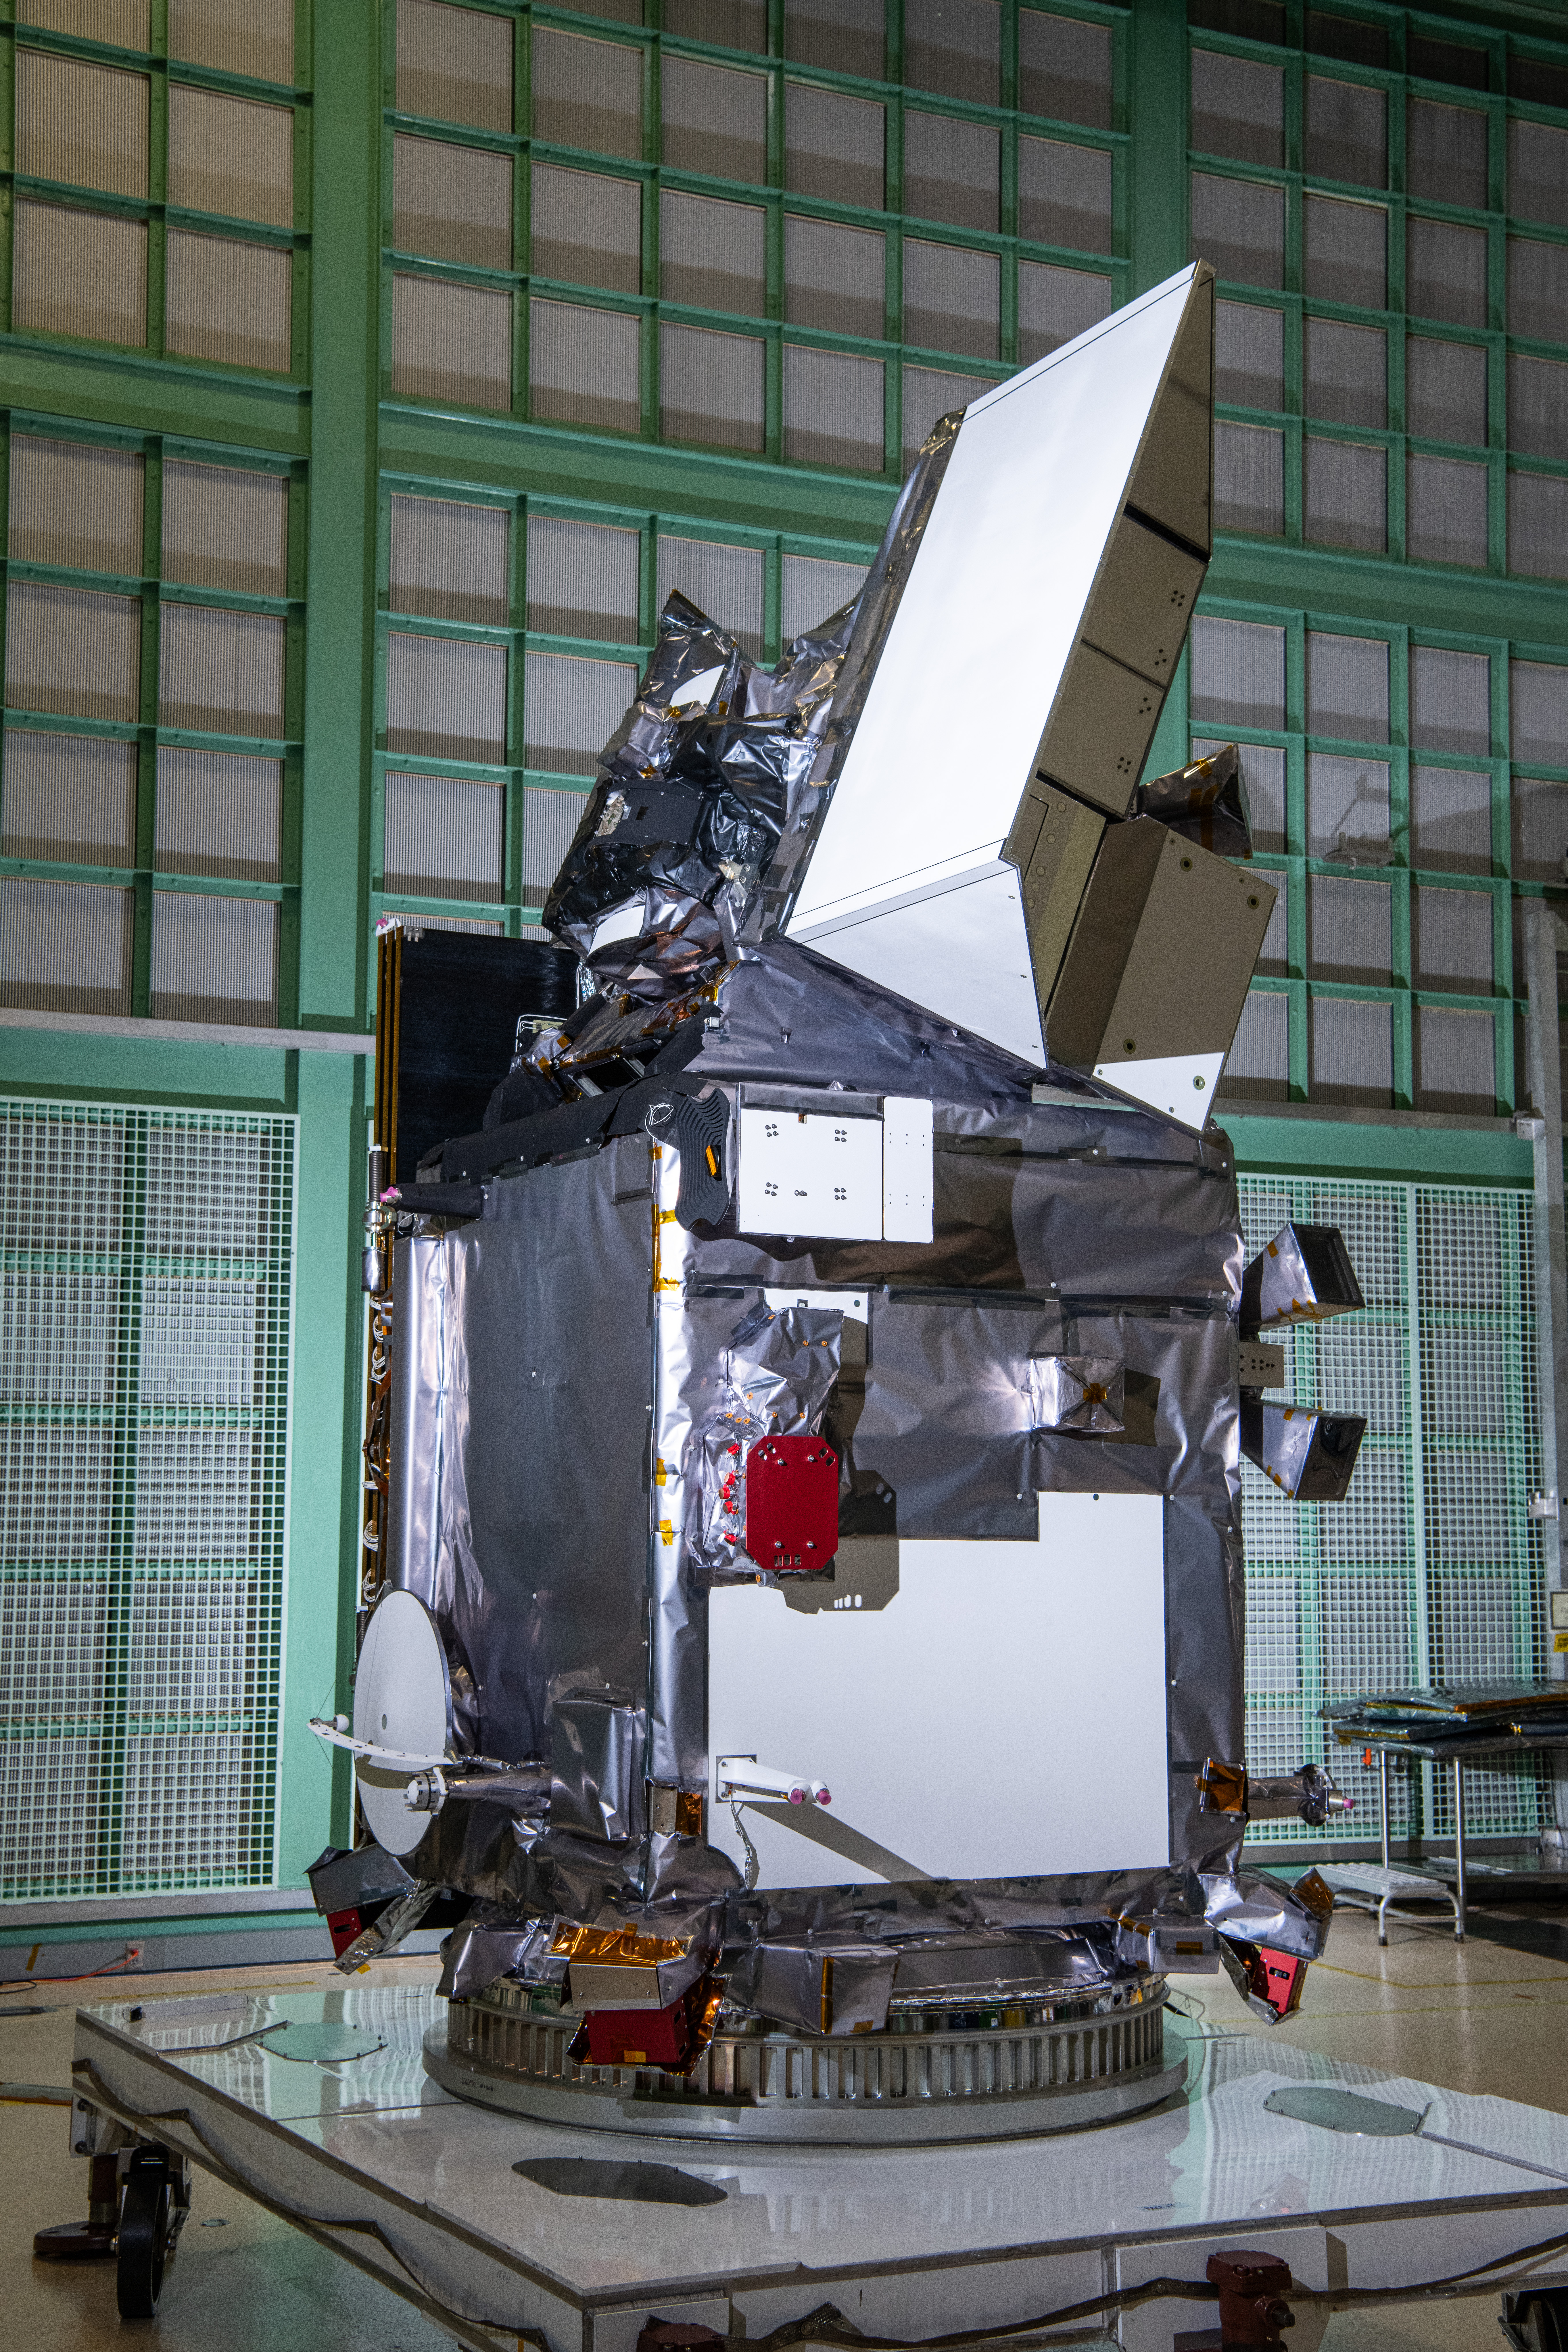

The Plankton, Aerosol, Cloud, ocean Ecosystem (PACE) in the clean room at NASA's Goddard Space Flight Center in Greenbelt, Maryland on October 31st, 2023. PACE's unprecedented spectral coverage will provide the first-ever global measurements designed to identify phytoplankton community composition. The mission will make global ocean color measurements, using the Ocean Color Instrument (OCI), to provide extended data records on ocean ecology and global biogeochemistry along with polarimetry measurements, using the Spectro-polarimeter for Planetary Exploration (SPEXone) and the Hyper Angular Research Polarimeter (HARP2) to provide extended data records on clouds and aerosols. The Earth-observing satellite mission, built at Goddard Space Flight Center in Greenbelt, MD, will continue and advance observations of global ocean color, biogeochemistry, and ecology, as well as the carbon cycle, aerosols and clouds.

Credit: NASA / Denny Henry